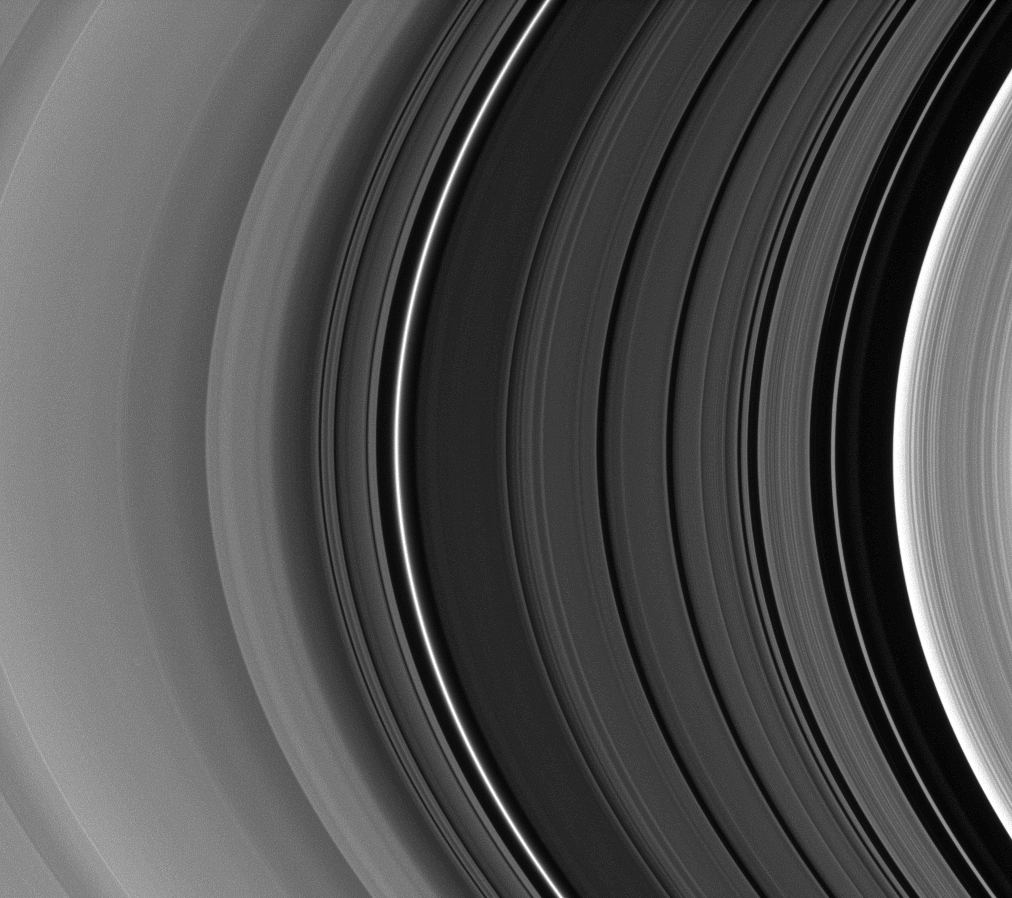

Light Shed on the Division

Five wide bands near the center of this image form the structure of the Cassini Division—an expanse between Saturn’s B and A rings that appears dark or black in many other images.

The 4,800-kilometer wide (2,980-mile wide) division spans the right side of the image along with a small part of the B ring. The inner part of the A ring appears on the left.

This view looks toward the sunlit side of the rings from about 9 degrees below the ringplane.

The image was taken in visible light with the Cassini spacecraft narrow-angle camera on Feb. 13, 2009. The view was obtained at a distance of approximately 819,000 kilometers (509,000 miles) from Saturn and at a Sun-Saturn-spacecraft, or phase, angle of 154 degrees. Image scale is 5 kilometers (3 miles) per pixel.

The Cassini-Huygens mission is a cooperative project of NASA, the European Space Agency and the Italian Space Agency. The Jet Propulsion Laboratory, a division of the California Institute of Technology in Pasadena, manages the mission for NASA’s Science Mission Directorate, Washington, D.C. The Cassini orbiter and its two onboard cameras were designed, developed and assembled at JPL. The imaging operations center is based at the Space Science Institute in Boulder, Colo.

Credit: NASA/JPL/Space Science Institute